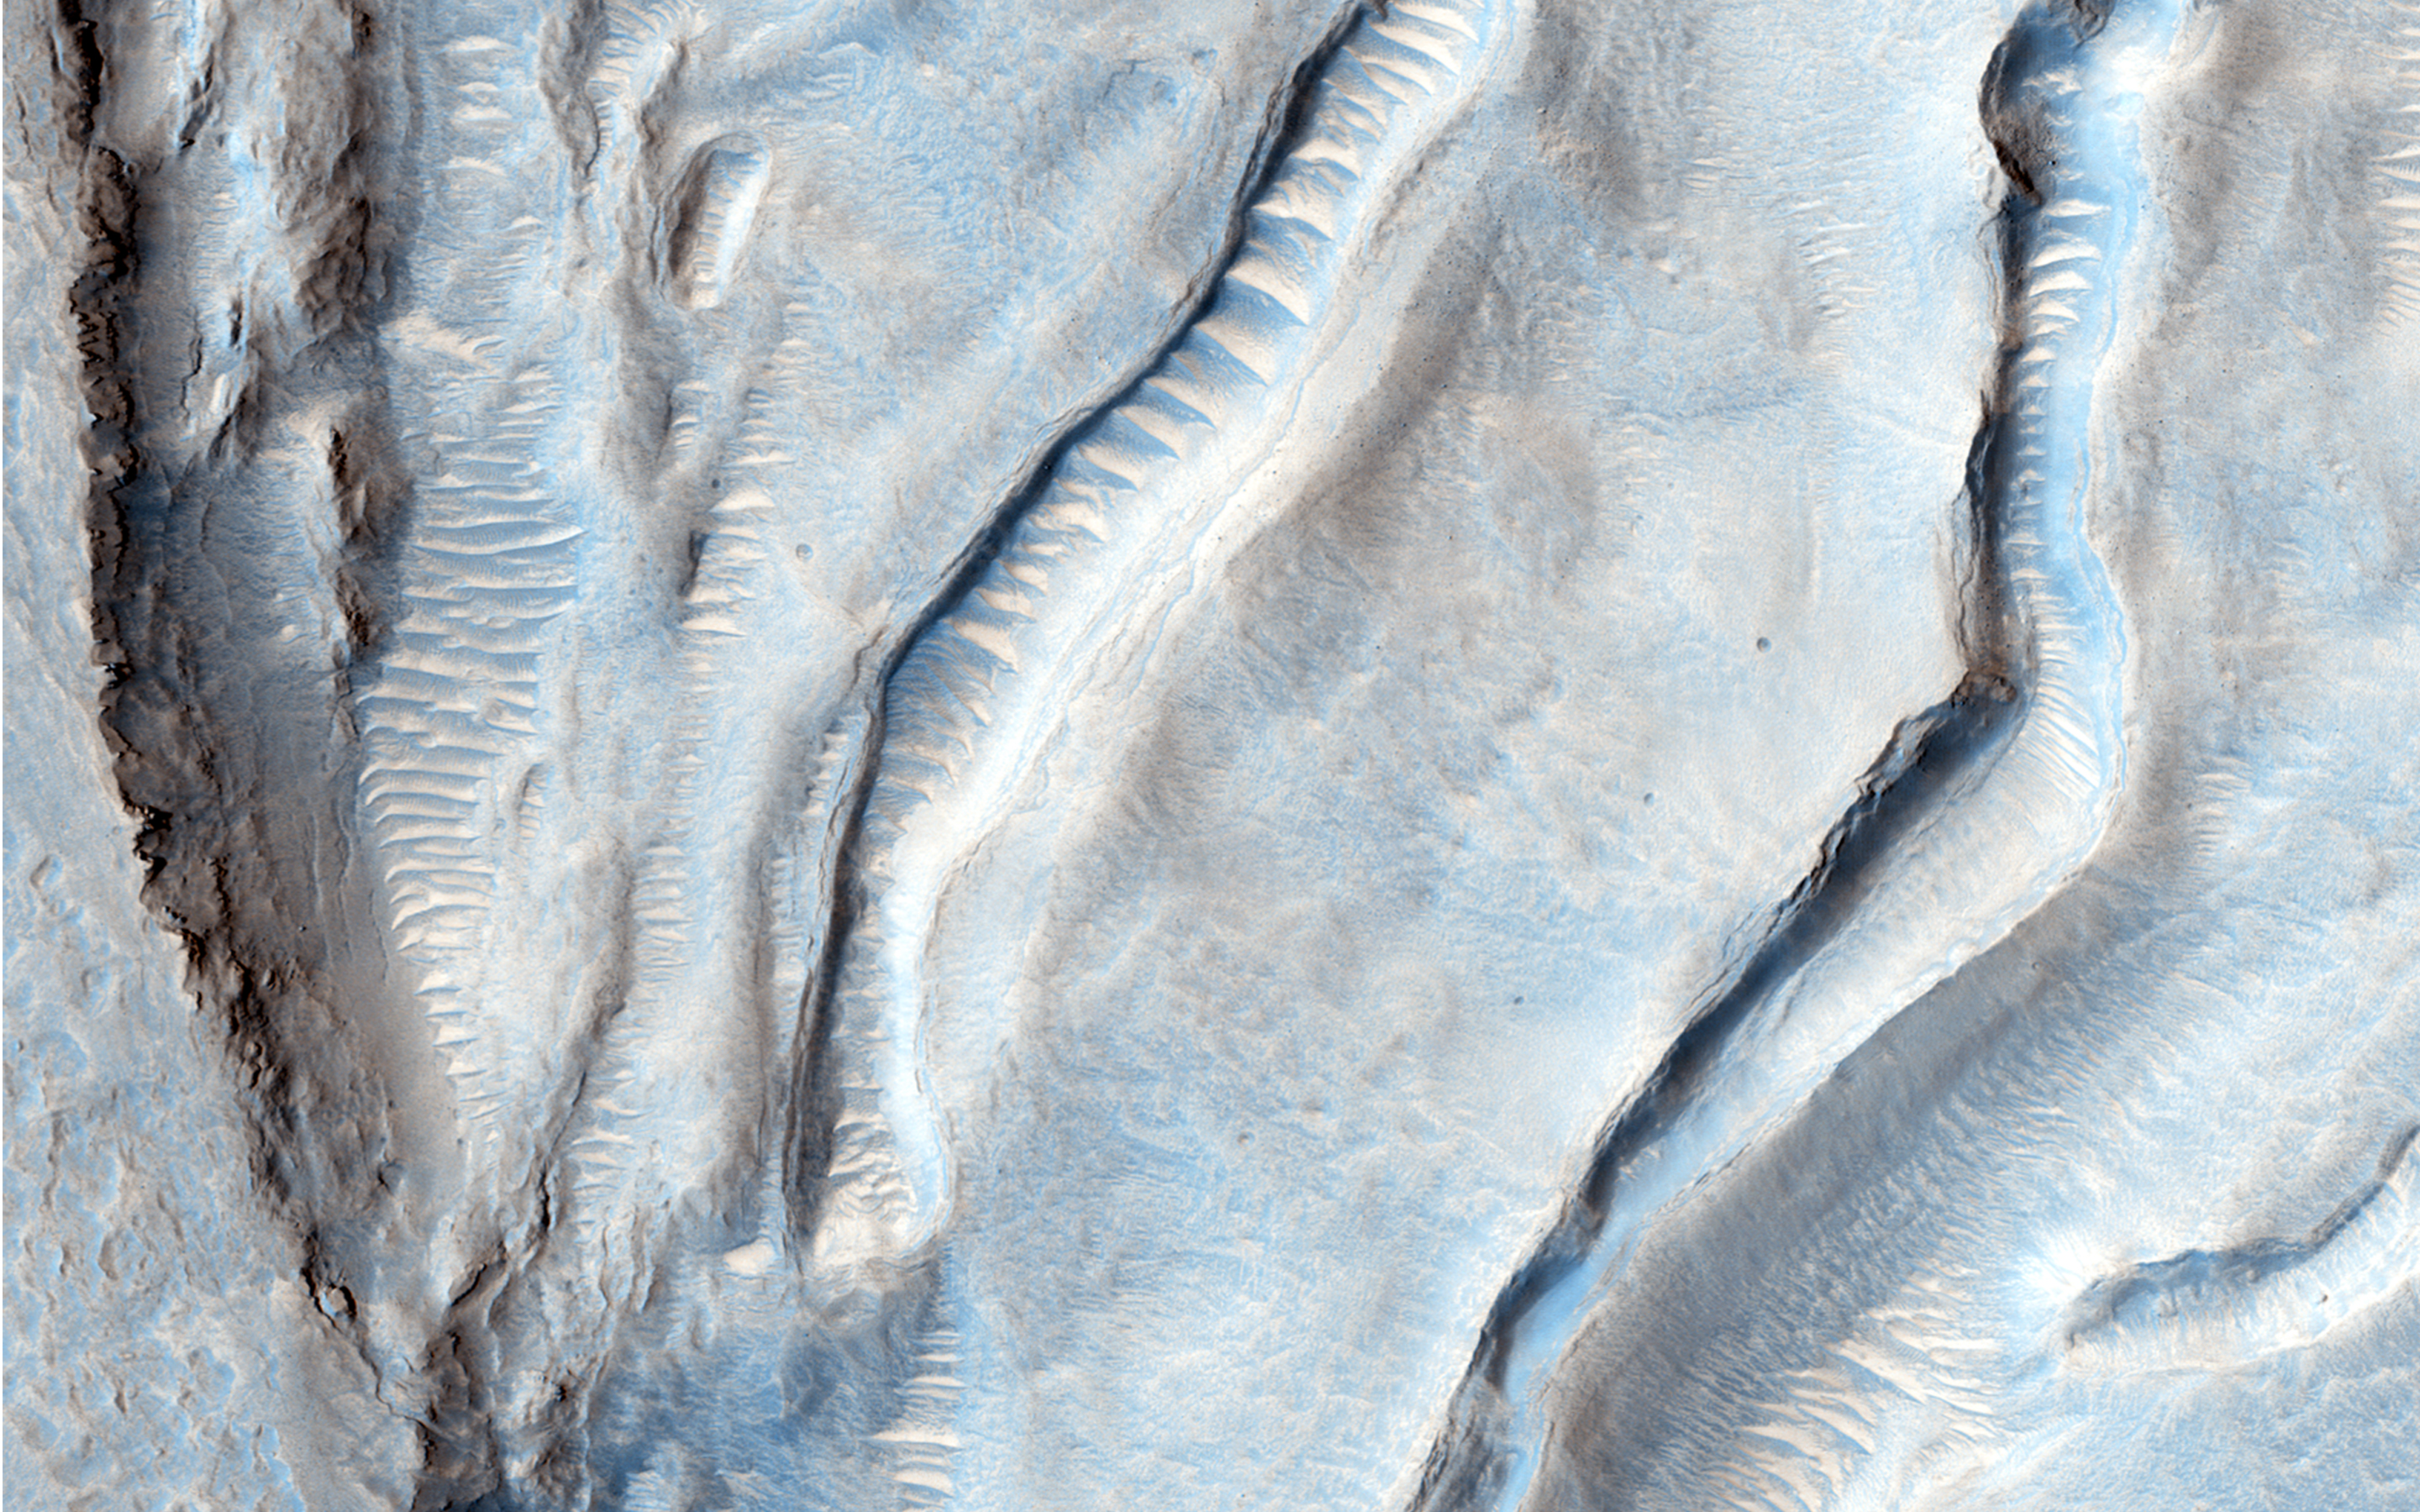

Oxus Patera Collapse Feature

Oxus Patera is an ancient, eroded depression in northern Arabia Terra. It is not known how Oxus Patera formed, though it has been suggested that the feature represents an ancient caldera formed through collapse and explosive volcanism.

Other possibilities include formation by impact and erosion, or collapse due to removal of subsurface volatiles. Regardless of how the massive depression originally formed, there is little doubt that the feature has been modified by younger ice-related processes.

This image shows an unusual landform on the floor of Oxus Patera. Notice an irregular, scalloped contact trending diagonally from southwest to northeast near the center of the image. The terrain in the upper left is likely composed of fine-grained, weakly consolidated materials because it does not form many topographic features within the unit (few mesas, buttes, mountains, etc.). Where it is eroded, it does not form boulders: it appears to be an easily crumbled, blanketing deposit. The terrain in the lower right is very unusual. It contains smooth surfaces marked by small, irregularly shaped cones and fractures that are bounded by upturned ridges. The boundary between the two terrains consists of scalloped fractures that appear to have formed where the terrain in the lower right has detached from the terrain in the upper left, and partially collapsed.

HiRISE is one of six instruments on NASA’s Mars Reconnaissance Orbiter. The University of Arizona, Tucson, operates the orbiter’s HiRISE camera, which was built by Ball Aerospace & Technologies Corp., Boulder, Colo. NASA’s Jet Propulsion Laboratory, a division of the California Institute of Technology in Pasadena, manages the Mars Reconnaissance Orbiter Project for the NASA Science Mission Directorate, Washington.

Credit: NASA/JPL-Caltech/Univ. of Arizona